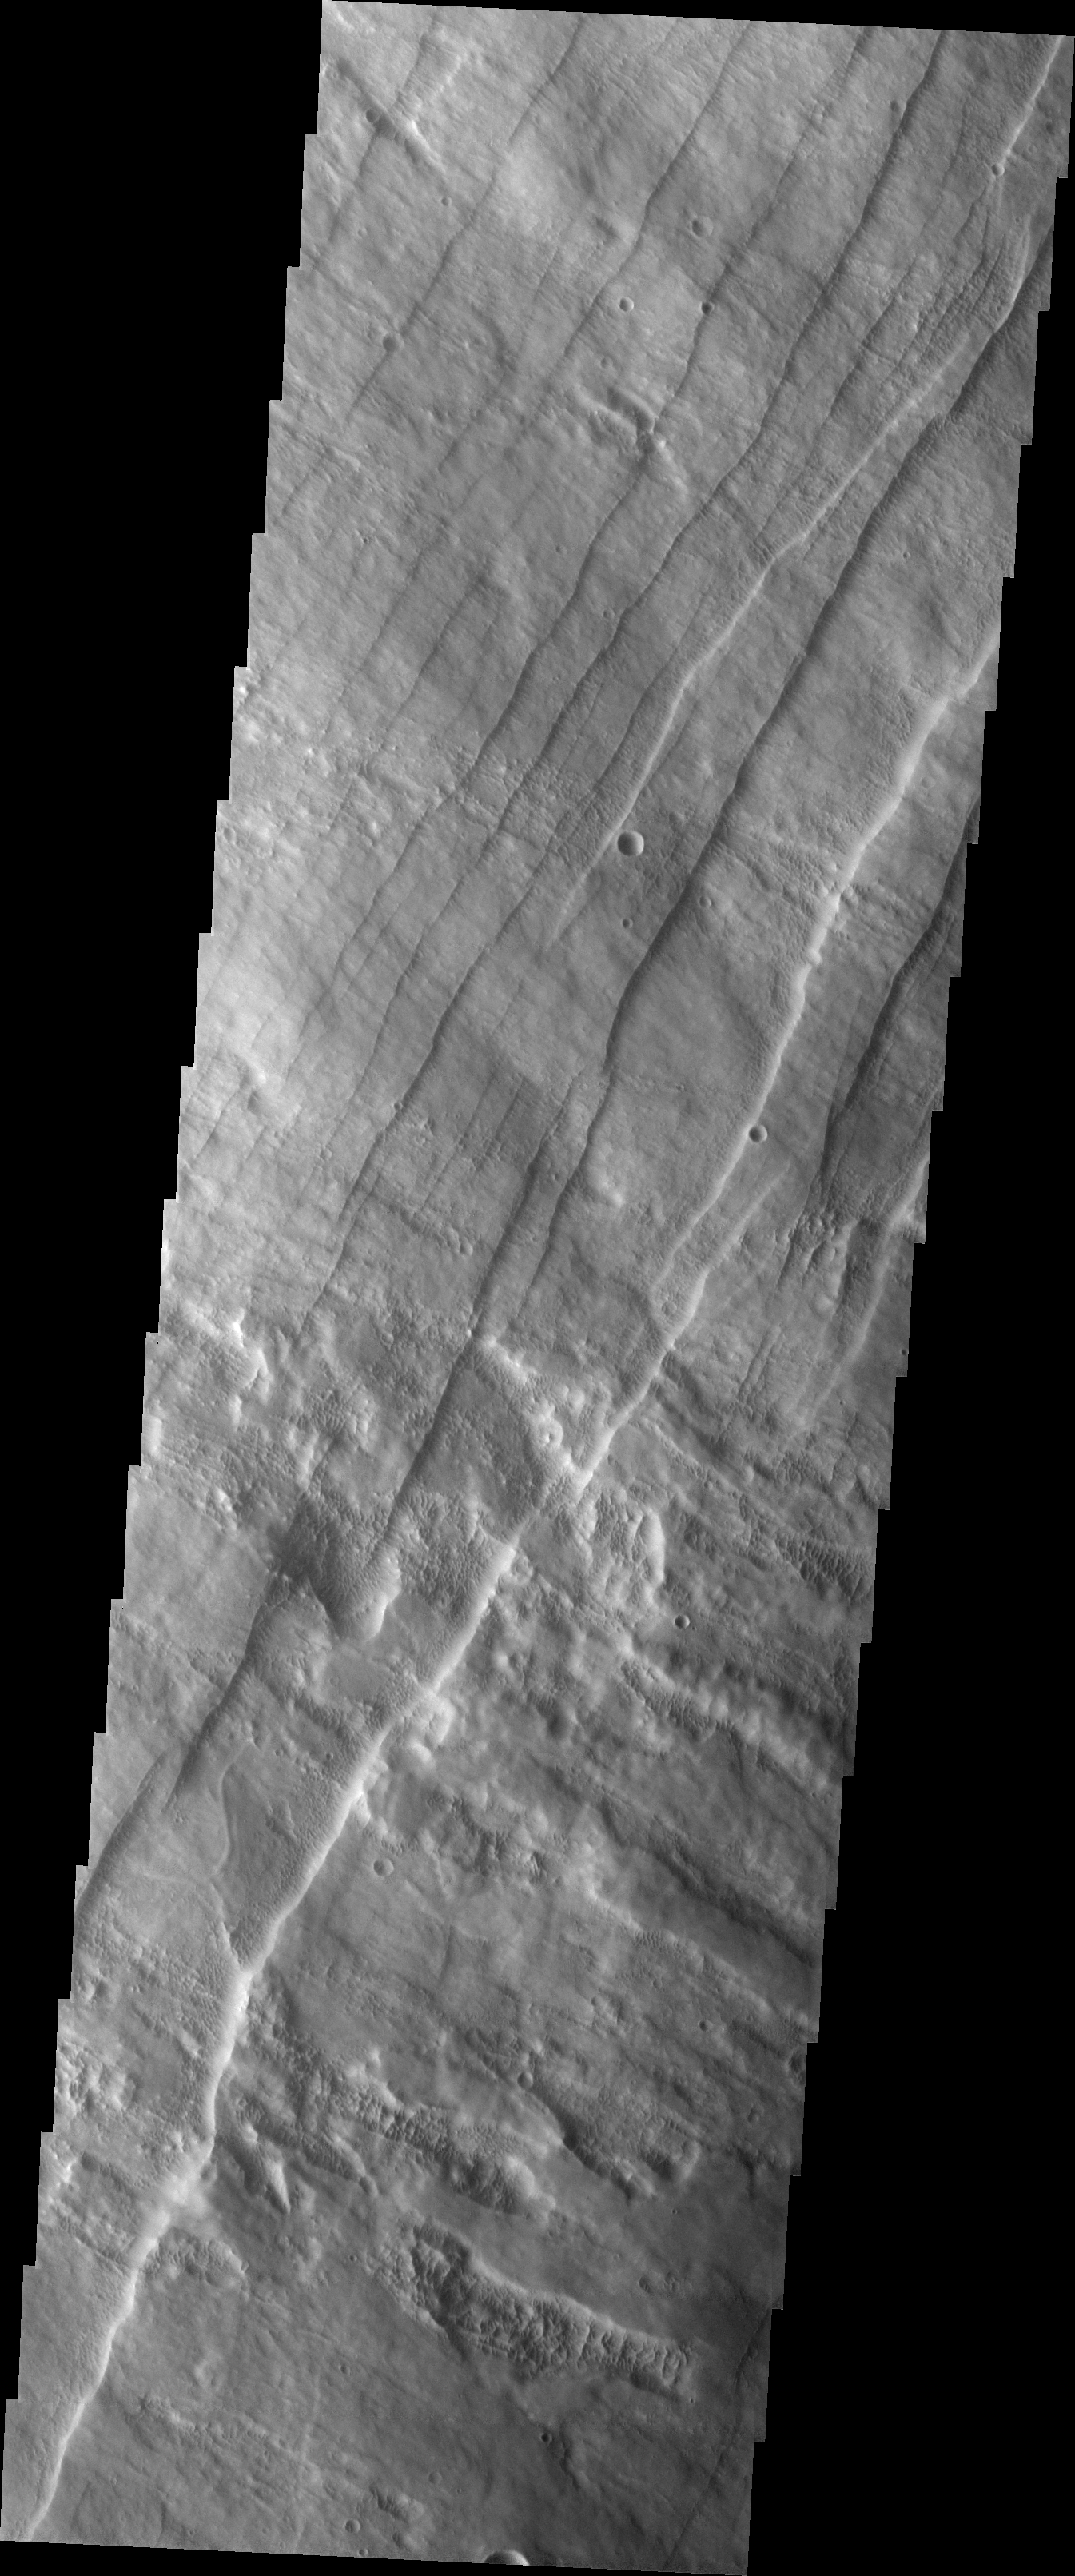

Investigating Mars: Pavonis Mons

This image shows part of the western flank of Pavonis Mons. The linear features are faults. Faulting usually includes change of elevation, where blocks of material slide down the fault. Paired faults are call graben. The large depression is a graben, whereas most of the other faults are not paired. The rougher looking materials perpendicular to the faults are lava flows. “Down hill” is to the upper left corner of the image.

Pavonis Mons is one of the three aligned Tharsis Volcanoes. The four Tharsis volcanoes are Ascreaus Mons, Pavonis Mons, Arsia Mons, and Olympus Mars. All four are shield type volcanoes. Shield volcanoes are formed by lava flows originating near or at the summit, building up layers upon layers of lava. The Hawaiian islands on Earth are shield volcanoes. The three aligned volcanoes are located along a topographic rise in the Tharsis region. Along this trend there are increased tectonic features and additional lava flows. Pavonis Mons is the smallest of the four volcanoes, rising 14km above the mean Mars surface level with a width of 375km. It has a complex summit caldera, with the smallest caldera deeper than the larger caldera. Like most shield volcanoes the surface has a low profile. In the case of Pavonis Mons the average slope is only 4 degrees.

The Odyssey spacecraft has spent over 15 years in orbit around Mars, circling the planet more than 69000 times. It holds the record for longest working spacecraft at Mars. THEMIS, the IR/VIS camera system, has collected data for the entire mission and provides images covering all seasons and lighting conditions. Over the years many features of interest have received repeated imaging, building up a suite of images covering the entire feature. From the deepest chasma to the tallest volcano, individual dunes inside craters and dune fields that encircle the north pole, channels carved by water and lava, and a variety of other feature, THEMIS has imaged them all. For the next several months the image of the day will focus on the Tharsis volcanoes, the various chasmata of Valles Marineris, and the major dunes fields. We hope you enjoy these images!

Credit: NASA/JPL-Caltech/ASU